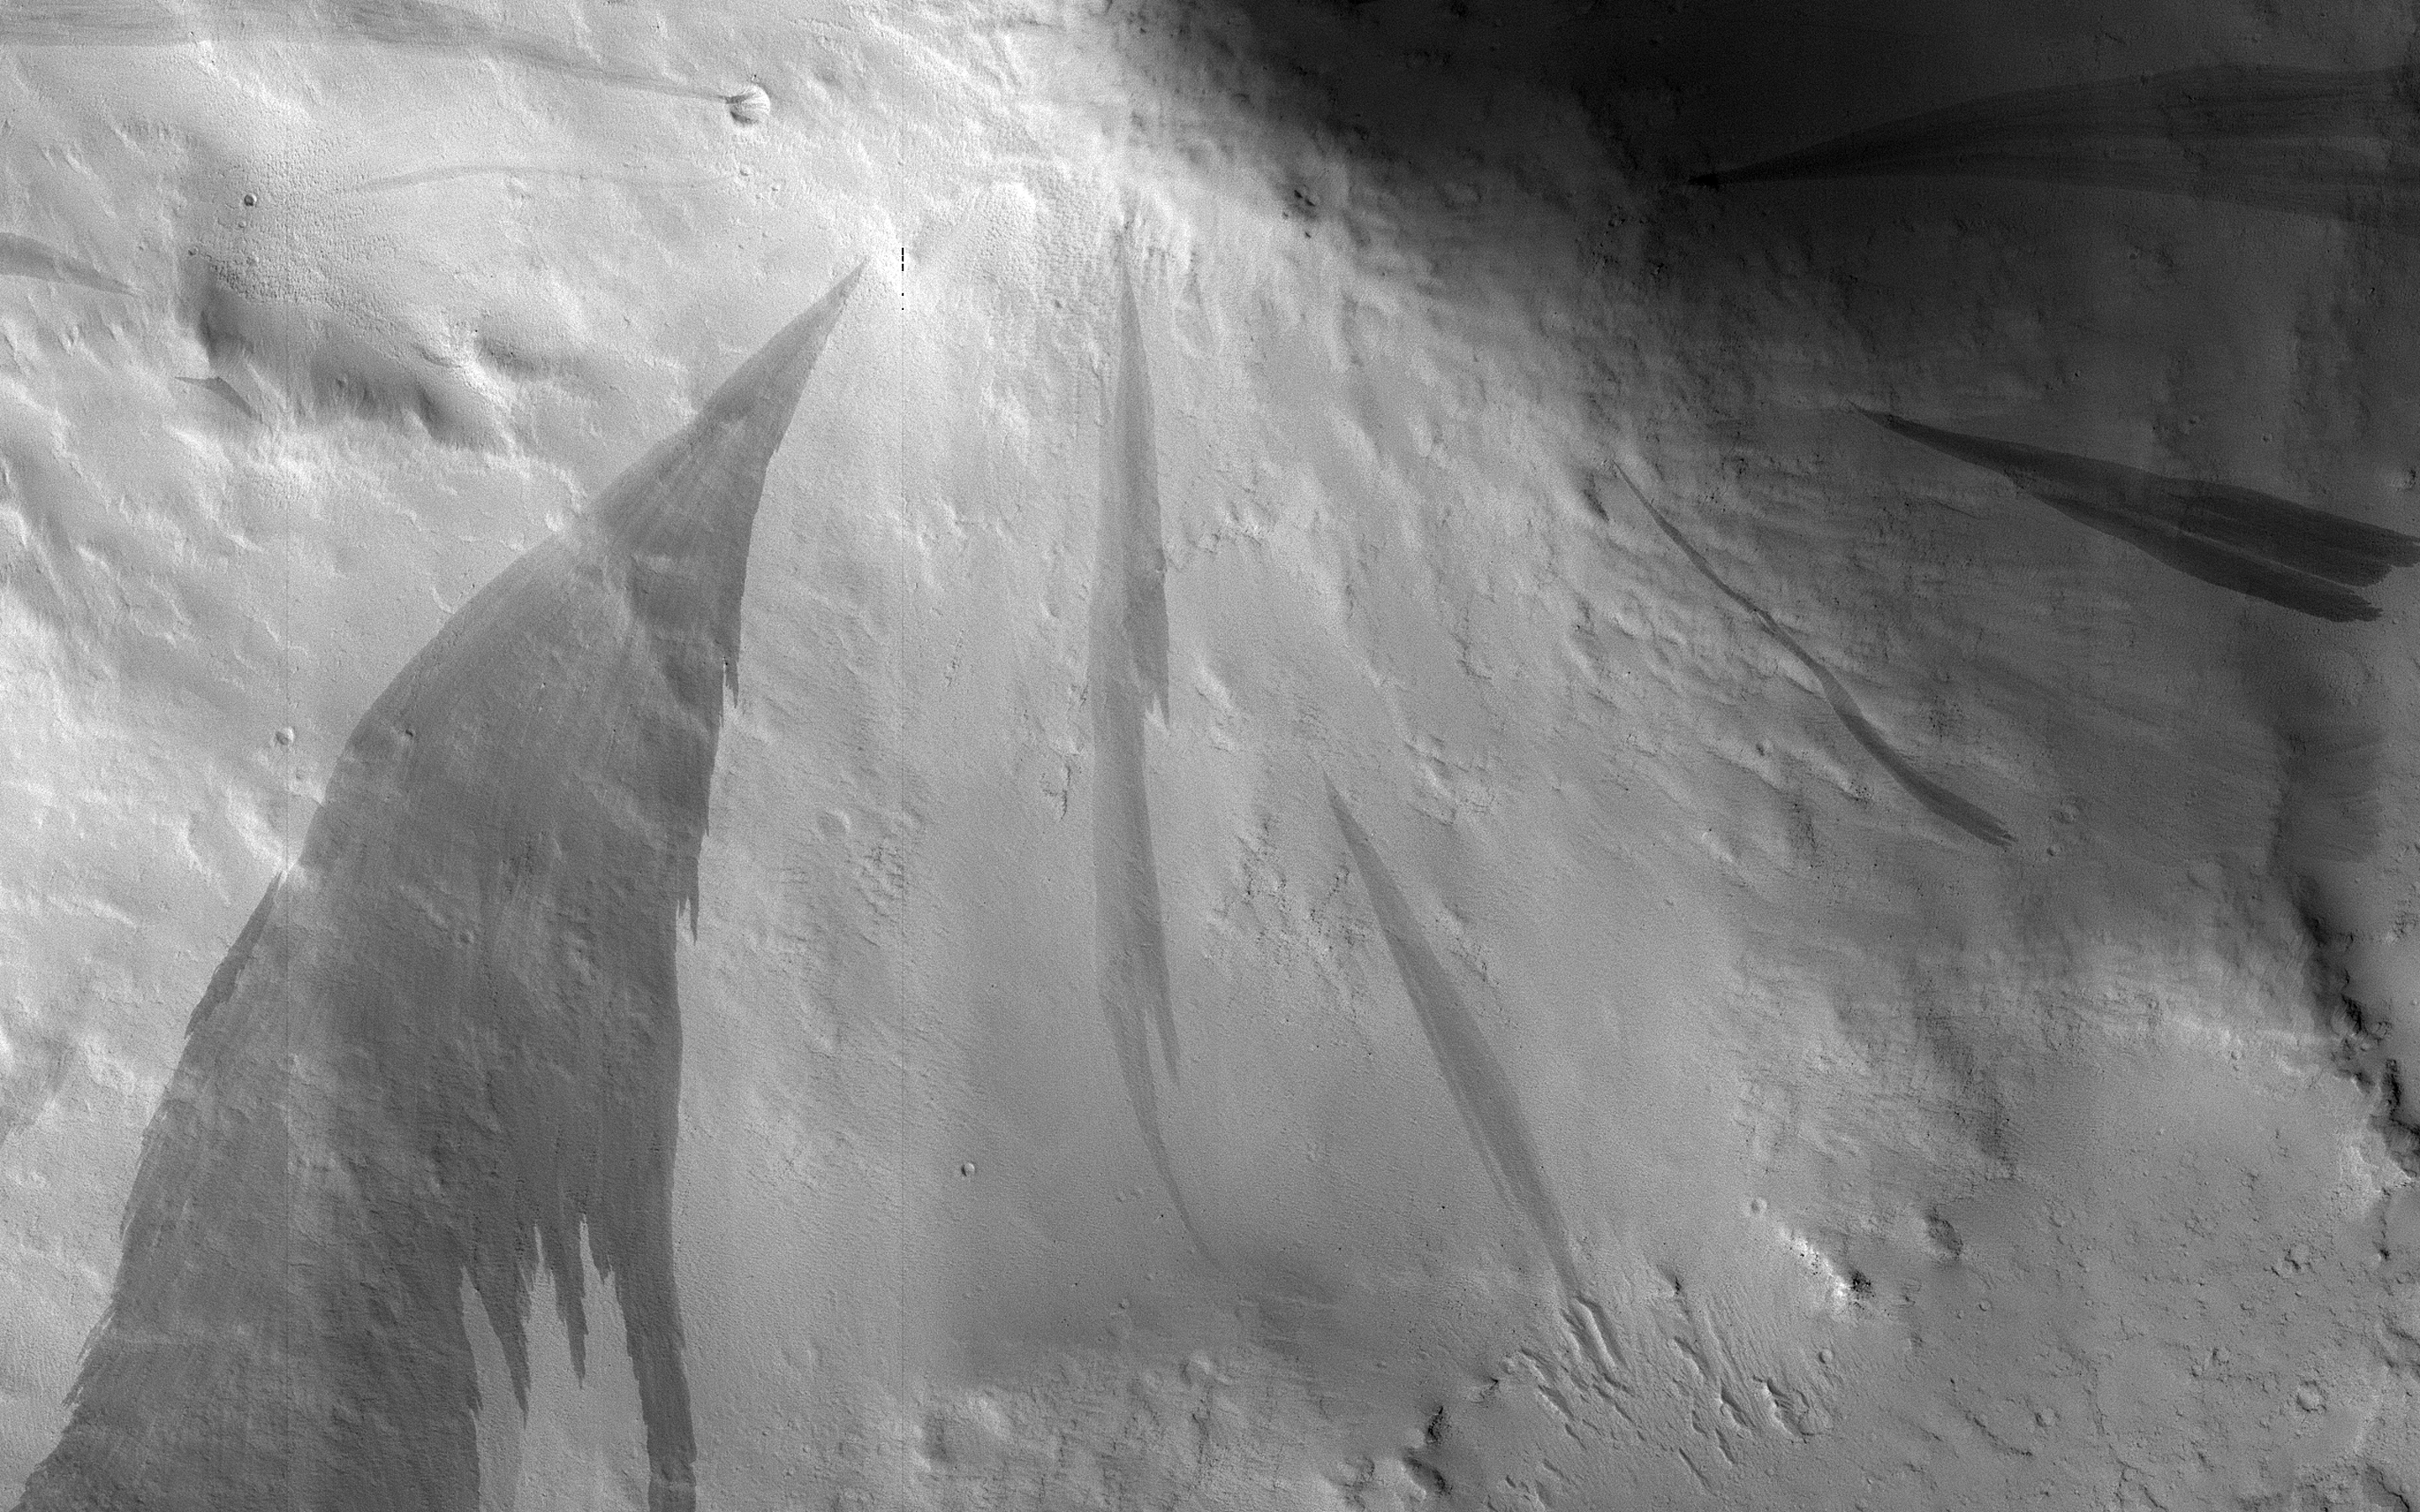

Slope Streaking

We have been monitoring the slope streaks on this hill for several years. There are definitive changes between this September 2018 image and a previous one in December 2016. Earlier streaks have since faded and new, darker streaks are visible. These streaks are tens of meters wide.

These features are small avalanches of dust and sand from the hillsides. The surface dust is lighter in color, but when it avalanches away, it reveals underlying larger-grained sand particles that are much darker. Over time, the dust slowly rains down from the atmosphere and the streaks fade as they are coated with dust.

The map is projected here at a scale of 50 centimeters (19.7 inches) per pixel. [The original image scale is 55.6 centimeters (21.9 inches) per pixel (with 2 x 2 binning); objects on the order of 167 centimeters (65.7 inches) across are resolved.] North is up.

The University of Arizona, Tucson, operates HiRISE, which was built by Ball Aerospace & Technologies Corp., Boulder, Colorado. NASA’s Jet Propulsion Laboratory, a division of Caltech in Pasadena, California, manages the Mars Reconnaissance Orbiter Project for NASA’s Science Mission Directorate, Washington.

Credit: NASA/JPL-Caltech/University of Arizona